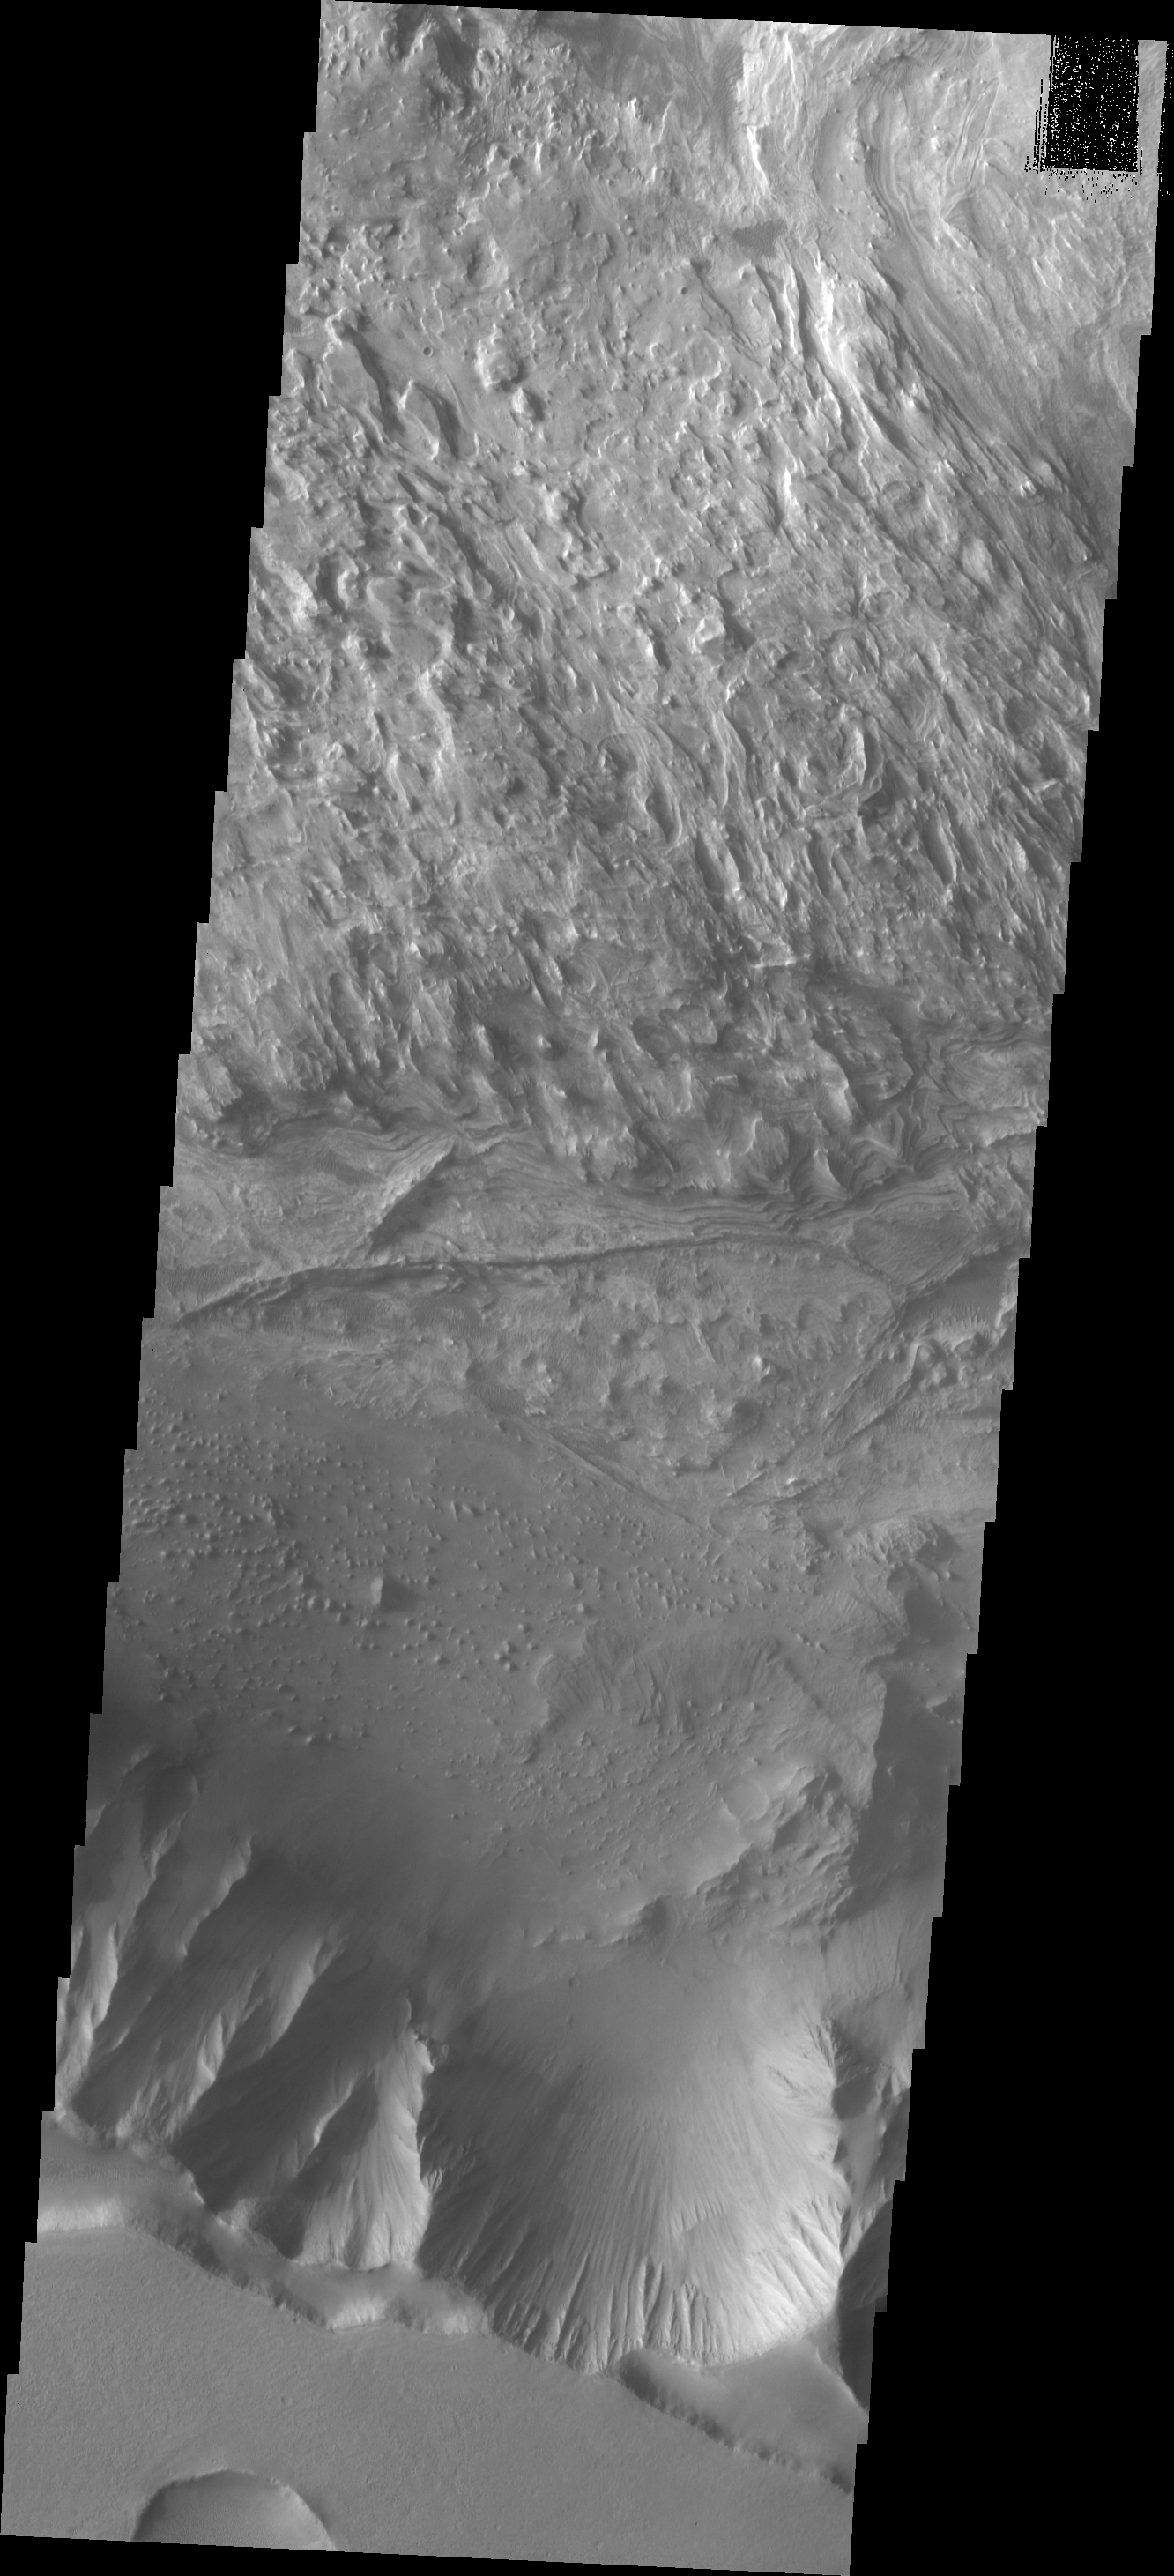

Candor Chasma

This VIS image shows part of the floor of Candor Chasma.

Image information: VIS instrument. Latitude -6.6N, Longitude 284.2E. 18 meter/pixel resolution.

Please see the THEMIS Data Citation Note for details on crediting THEMIS images.

Note: this THEMIS visual image has not been radiometrically nor geometrically calibrated for this preliminary release. An empirical correction has been performed to remove instrumental effects. A linear shift has been applied in the cross-track and down-track direction to approximate spacecraft and planetary motion. Fully calibrated and geometrically projected images will be released through the Planetary Data System in accordance with Project policies at a later time.

NASA’s Jet Propulsion Laboratory manages the 2001 Mars Odyssey mission for NASA’s Office of Space Science, Washington, D.C. The Thermal Emission Imaging System (THEMIS) was developed by Arizona State University, Tempe, in collaboration with Raytheon Santa Barbara Remote Sensing. The THEMIS investigation is led by Dr. Philip Christensen at Arizona State University. Lockheed Martin Astronautics, Denver, is the prime contractor for the Odyssey project, and developed and built the orbiter. Mission operations are conducted jointly from Lockheed Martin and from JPL, a division of the California Institute of Technology in Pasadena.

Credit: NASA/JPL/ASU